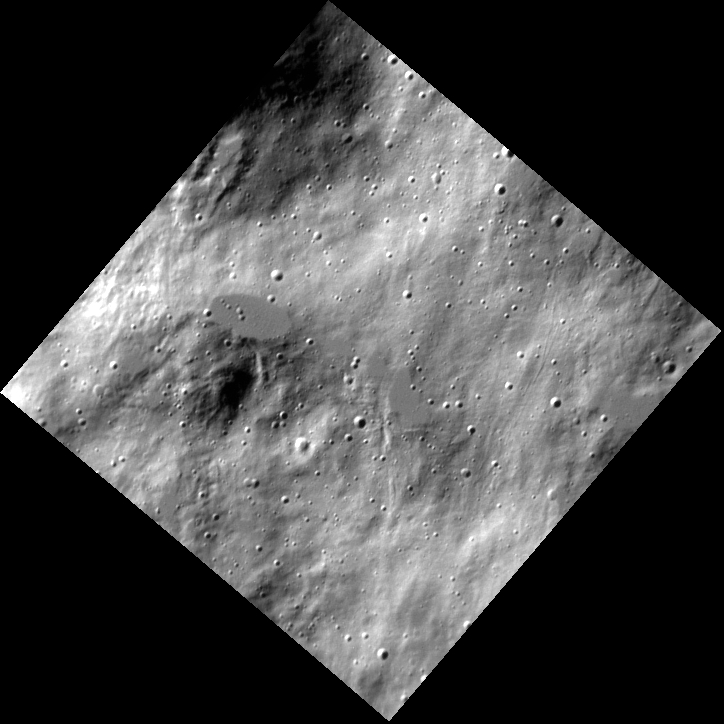

Circus Maximus

This high-resolution image reveals a few melt ponds, which appear smoother than the surrounding terrain. These melt ponds were deposited as ejecta from this crater, which lies off to the north (top) of this image.

This image was acquired as a high-resolution targeted observation. Targeted observations are images of a small area on Mercury’s surface at resolutions much higher than the 200-meter/pixel morphology base map. It is not possible to cover all of Mercury’s surface at this high resolution, but typically several areas of high scientific interest are imaged in this mode each week.

Date acquired: March 10, 2014
Image Mission Elapsed Time (MET): 36770132
Image ID: 5908036
Instrument: Narrow Angle Camera (NAC) of the Mercury Dual Imaging System (MDIS)
Center Latitude: 63.77°
Center Longitude: 254.7° E
Resolution: 12 meters/pixel
Scale: The elliptical melt pond is approximately 1 km (0.6 mi.) in length.
Incidence Angle: 72.5°
Emission Angle: 6.3°
Phase Angle: 78.9°

The MESSENGER spacecraft is the first ever to orbit the planet Mercury, and the spacecraft’s seven scientific instruments and radio science investigation are unraveling the history and evolution of the Solar System’s innermost planet. MESSENGER acquired over 150,000 images and extensive other data sets. MESSENGER is capable of continuing orbital operations until early 2015.

For information regarding the use of images, see the MESSENGER image use policy.

Credit: NASA/Johns Hopkins University Applied Physics Laboratory/Carnegie Institution of Washington